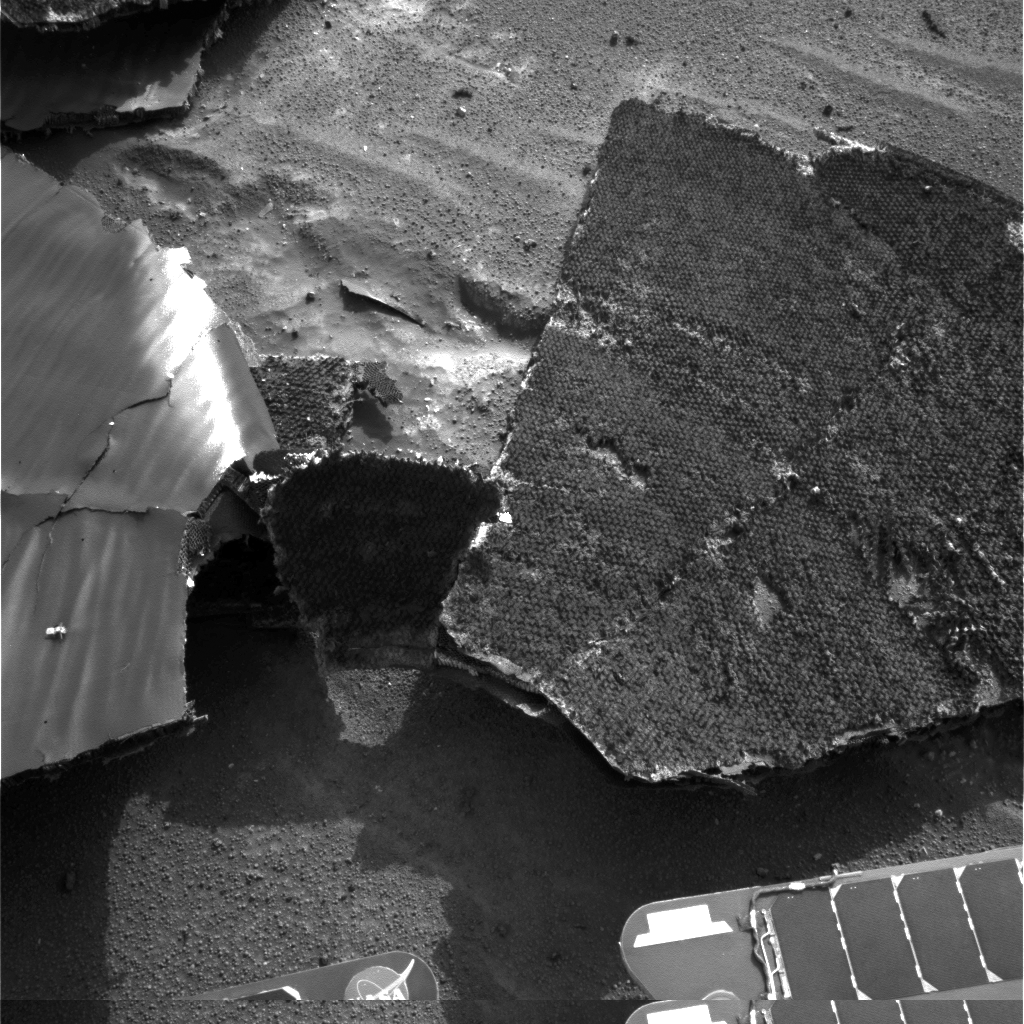

Closing in on Heat Shield

NASA’s Mars Exploration Rover Opportunity used its navigation camera for this view of the flank piece of the spacecraft’s heat shield on the rover’s 332nd martian day, or sol (Dec. 29, 2004). The team that designed the descent and landing systems for the rovers is trying to characterize heat-shield performance by examining the wreckage of Opportunity’s heat shield.

Credit: NASA/JPL